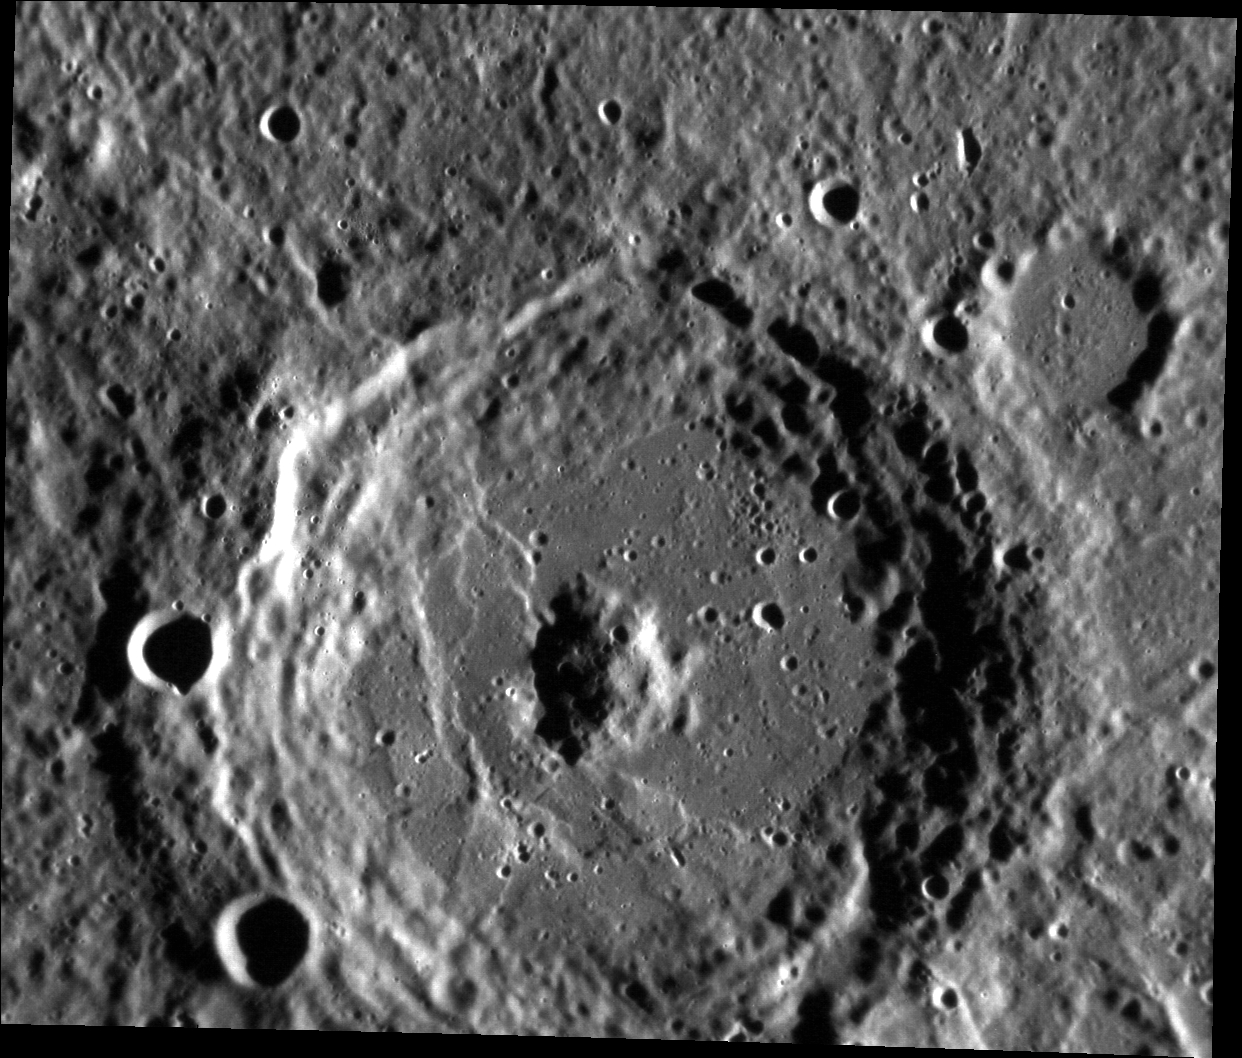

Well Donne

This image from the Narrow Angle Camera provides a fine view of the crater Donne. John Donne was an English poet known especially for his sonnets and elegies. Donne crater displays a mound-like central peak that has been somewhat rounded by impact erosion, and well-developed wall terraces. The crater has been modified by lobate scarps that cut the walls and floor.

This image was acquired as part of MDIS’s high-resolution surface morphology base map. The surface morphology base map covers more than 99% of Mercury’s surface with an average resolution of 200 meters/pixel. Images acquired for the surface morphology base map typically are obtained at off-vertical Sun angles (i.e., high incidence angles) and have visible shadows so as to reveal clearly the topographic form of geologic features.

Date acquired: August 02, 2011
Image Mission Elapsed Time (MET): 220803786
Image ID: 583200
Instrument: Narrow Angle Camera (NAC) of the Mercury Dual Imaging System (MDIS)
Center Latitude: 3.32°
Center Longitude: 346.0° E
Resolution: 108 meters/pixel
Scale: Donne crater is about 86 km (53 mi.) in diameter.
Incidence Angle: 78.9°
Emission Angle: 32.4°
Phase Angle: 111.3°

The MESSENGER spacecraft is the first ever to orbit the planet Mercury, and the spacecraft’s seven scientific instruments and radio science investigation are unraveling the history and evolution of the Solar System’s innermost planet. Visit the Why Mercury? section of this website to learn more about the key science questions that the MESSENGER mission is addressing. During the one-year primary mission, MDIS acquired 88,746 images and extensive other data sets. MESSENGER is now in a year-long extended mission, during which plans call for the acquisition of more than 80,000 additional images to support MESSENGER’s science goals.

These images are from MESSENGER, a NASA Discovery mission to conduct the first orbital study of the innermost planet, Mercury. For information regarding the use of images, see the MESSENGER image use policy.

Credit: NASA/Johns Hopkins University Applied Physics Laboratory/Carnegie Institution of Washington